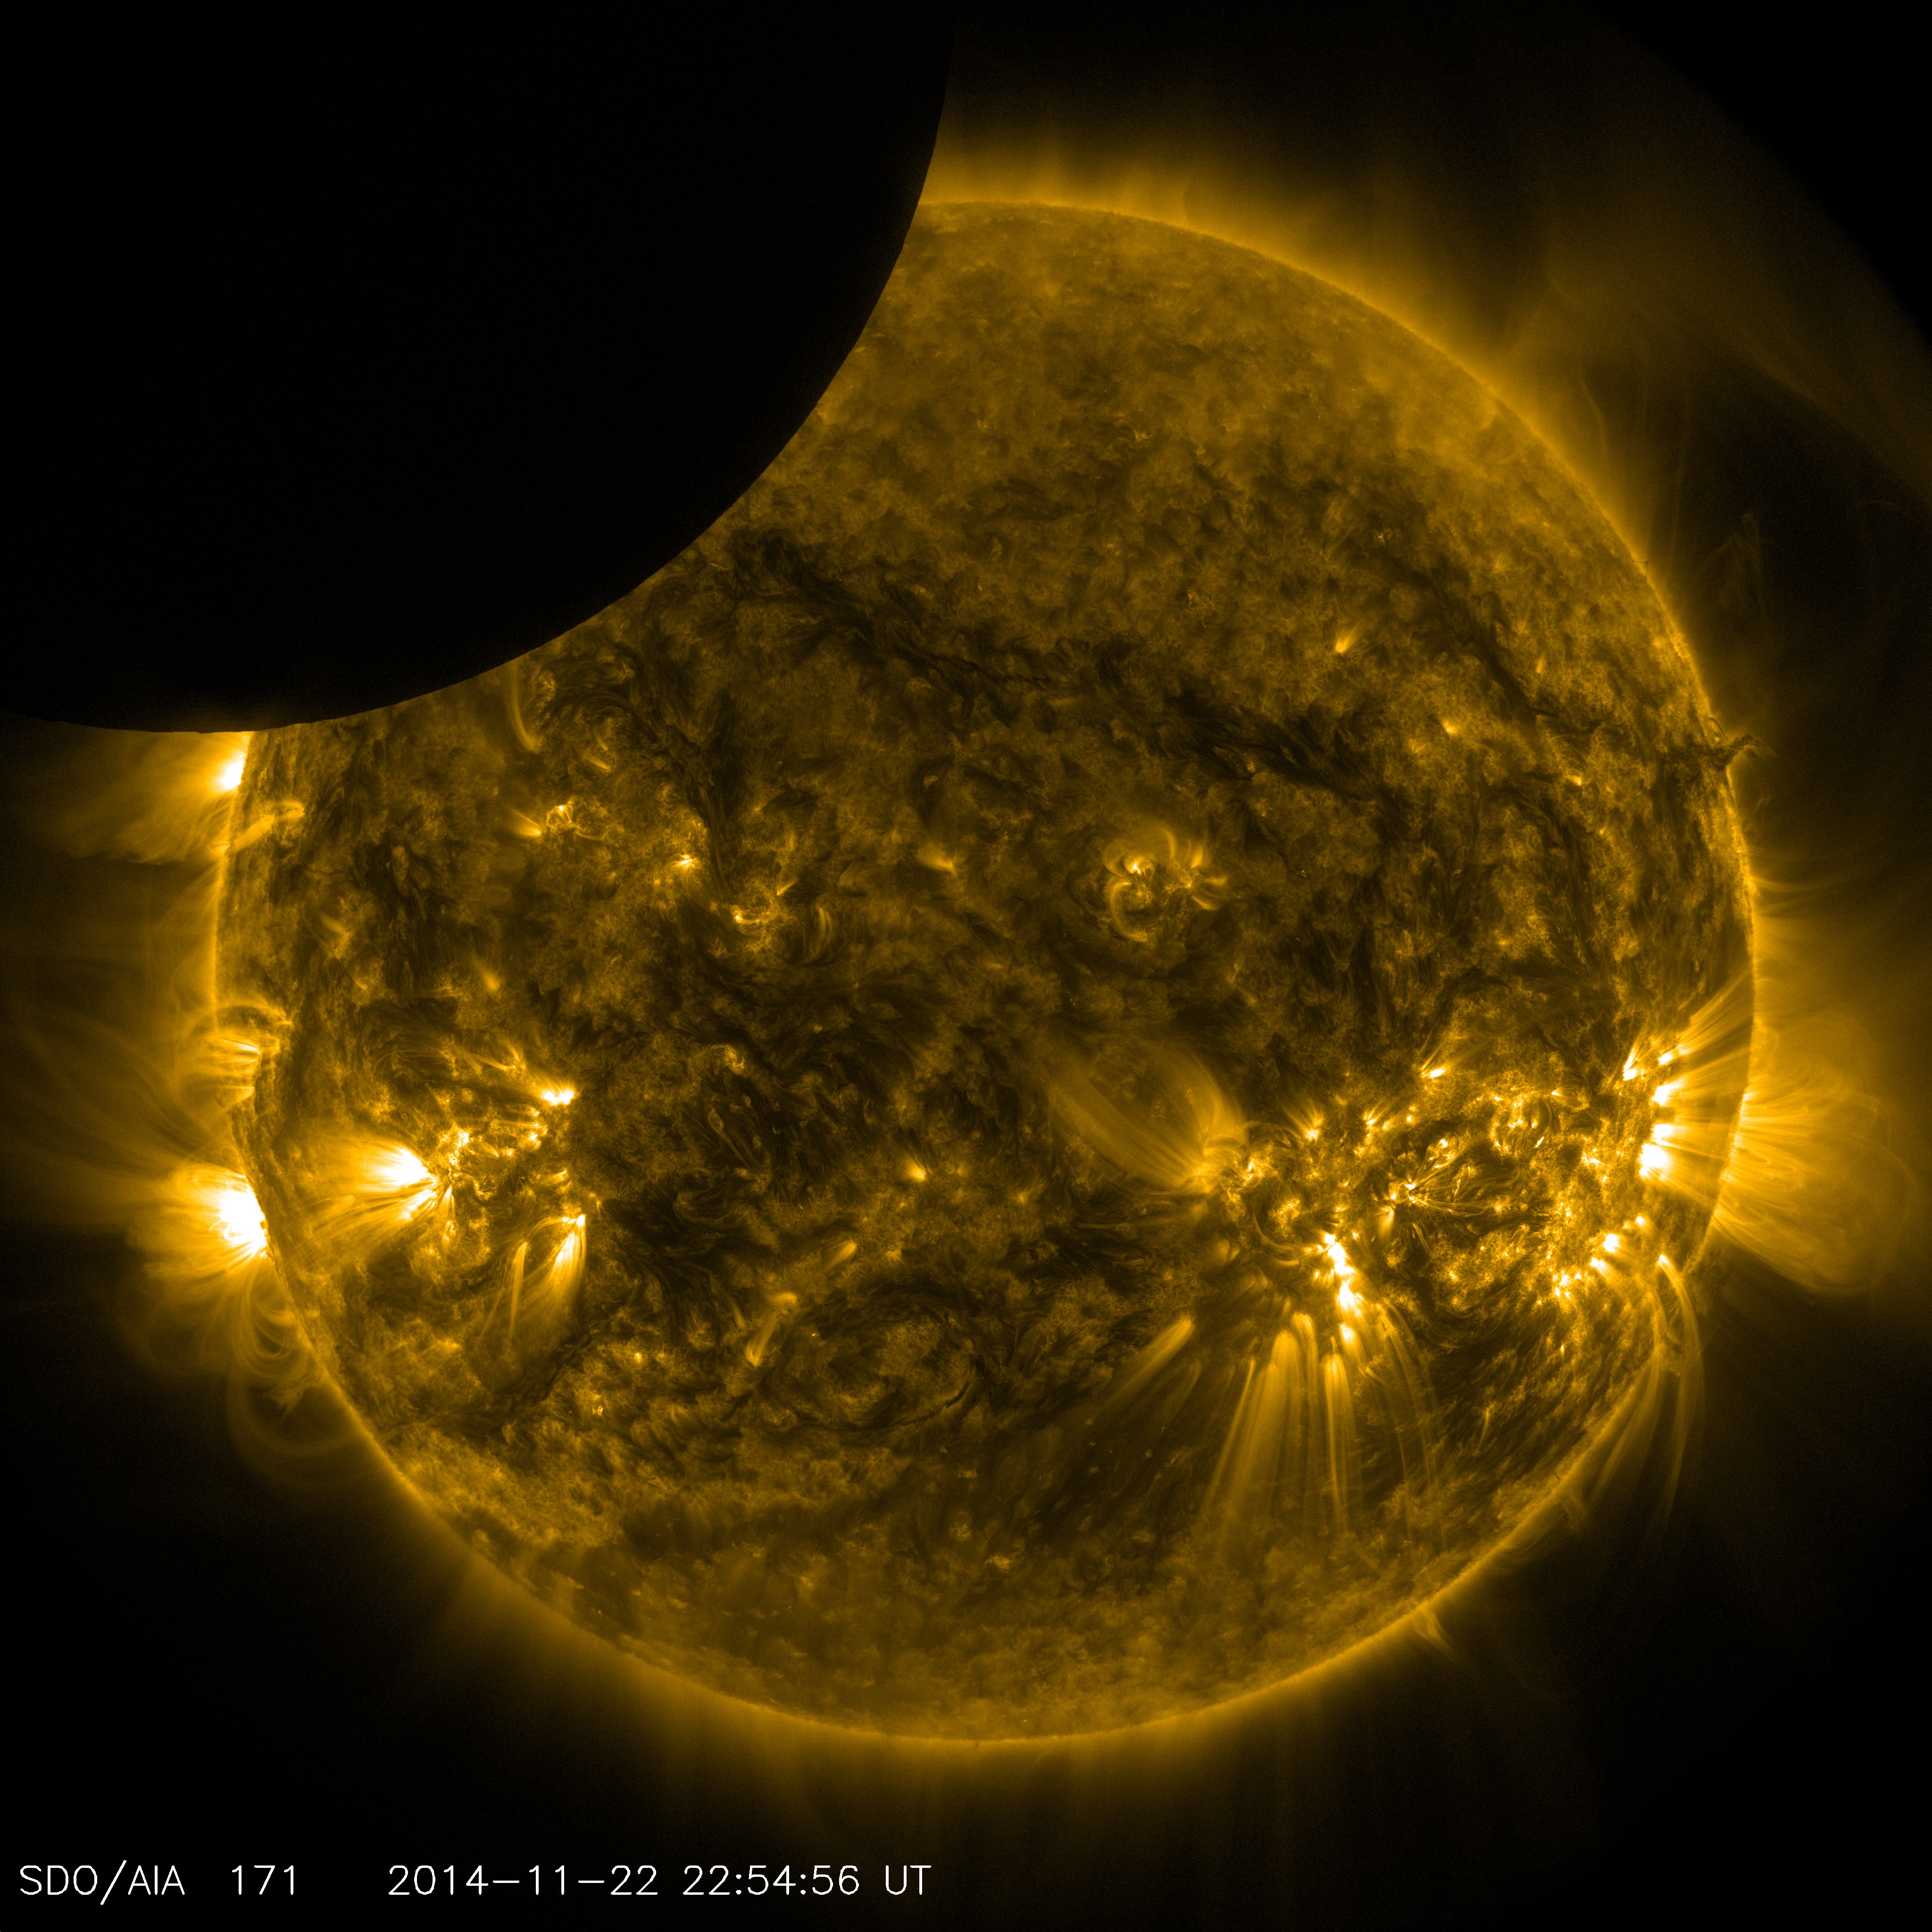

NASA's SDO Shows Moon Transiting the Sun

On Nov. 22, 2014 from 5:29 to 6:04 p.m. EST., the moon partially obscured the view of the sun from NASA's Solar Dynamics Observatory. This phenomenon, which is called a lunar transit, could only be seen from SDO's point of view. In 2014, SDO captured four such transits -- including its longest ever recorded, which occurred on Jan. 30, and lasted two and a half hours. SDO imagery during a lunar transit always shows a crisp horizon on the moon -- a reflection of the fact that the moon has no atmosphere around it to distort the light from the sun. The horizon is so clear in these images that mountains and valleys in the terrain can be seen.

Credit: NASA/SDO